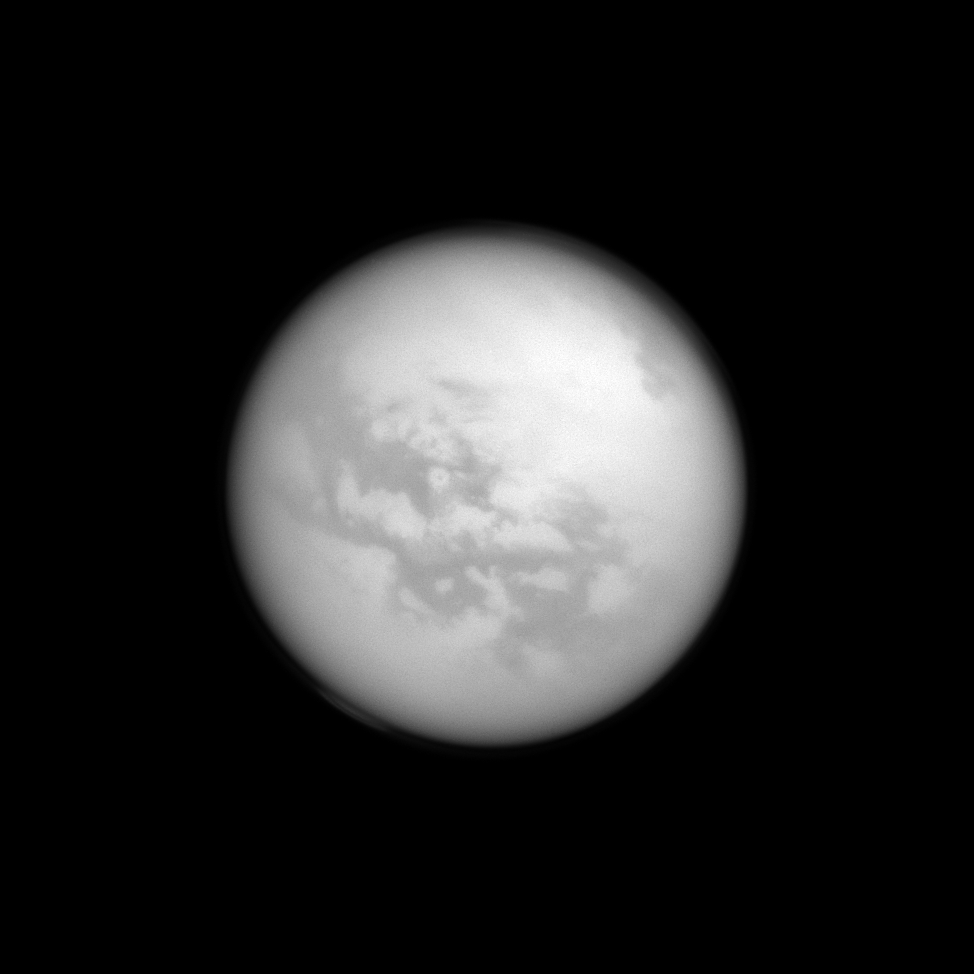

Fenzal and Aztlan

Although hidden from human eyes, the Cassini spacecraft can spot these dark features on the surface of Titan thanks to its special near-infrared filters. The features seen here have been dubbed “Fensal” and “Aztlan” by scientists. The dark features are believed to be vast dunes of particles that precipitated out of Titan’s atmosphere.

For a close-up of this region, see PIA07732. Titan, Saturn’s largest moon, is 3,200 miles (5,150 kilometers) across.

This view looks toward the Saturn-facing hemisphere of Titan. North on Titan is up and rotated 32 degrees to the right.

The image was taken with the Cassini spacecraft narrow-angle camera on April 13, 2013 using a spectral filter sensitive to wavelengths of near-infrared light centered at 938 nanometers.

The view was acquired at a distance of approximately 1.117 million miles (1.797 million kilometers) from Titan and at a Sun-Titan-spacecraft, or phase, angle of 4 degrees. Image scale is 7 miles (11 kilometers) per pixel.

The Cassini-Huygens mission is a cooperative project of NASA, the European Space Agency and the Italian Space Agency. The Jet Propulsion Laboratory, a division of the California Institute of Technology in Pasadena, manages the mission for NASA’s Science Mission Directorate, Washington, D.C. The Cassini orbiter and its two onboard cameras were designed, developed and assembled at JPL. The imaging operations center is based at the Space Science Institute in Boulder, Colo.

Credit: NASA/JPL-Caltech/Space Science Institute